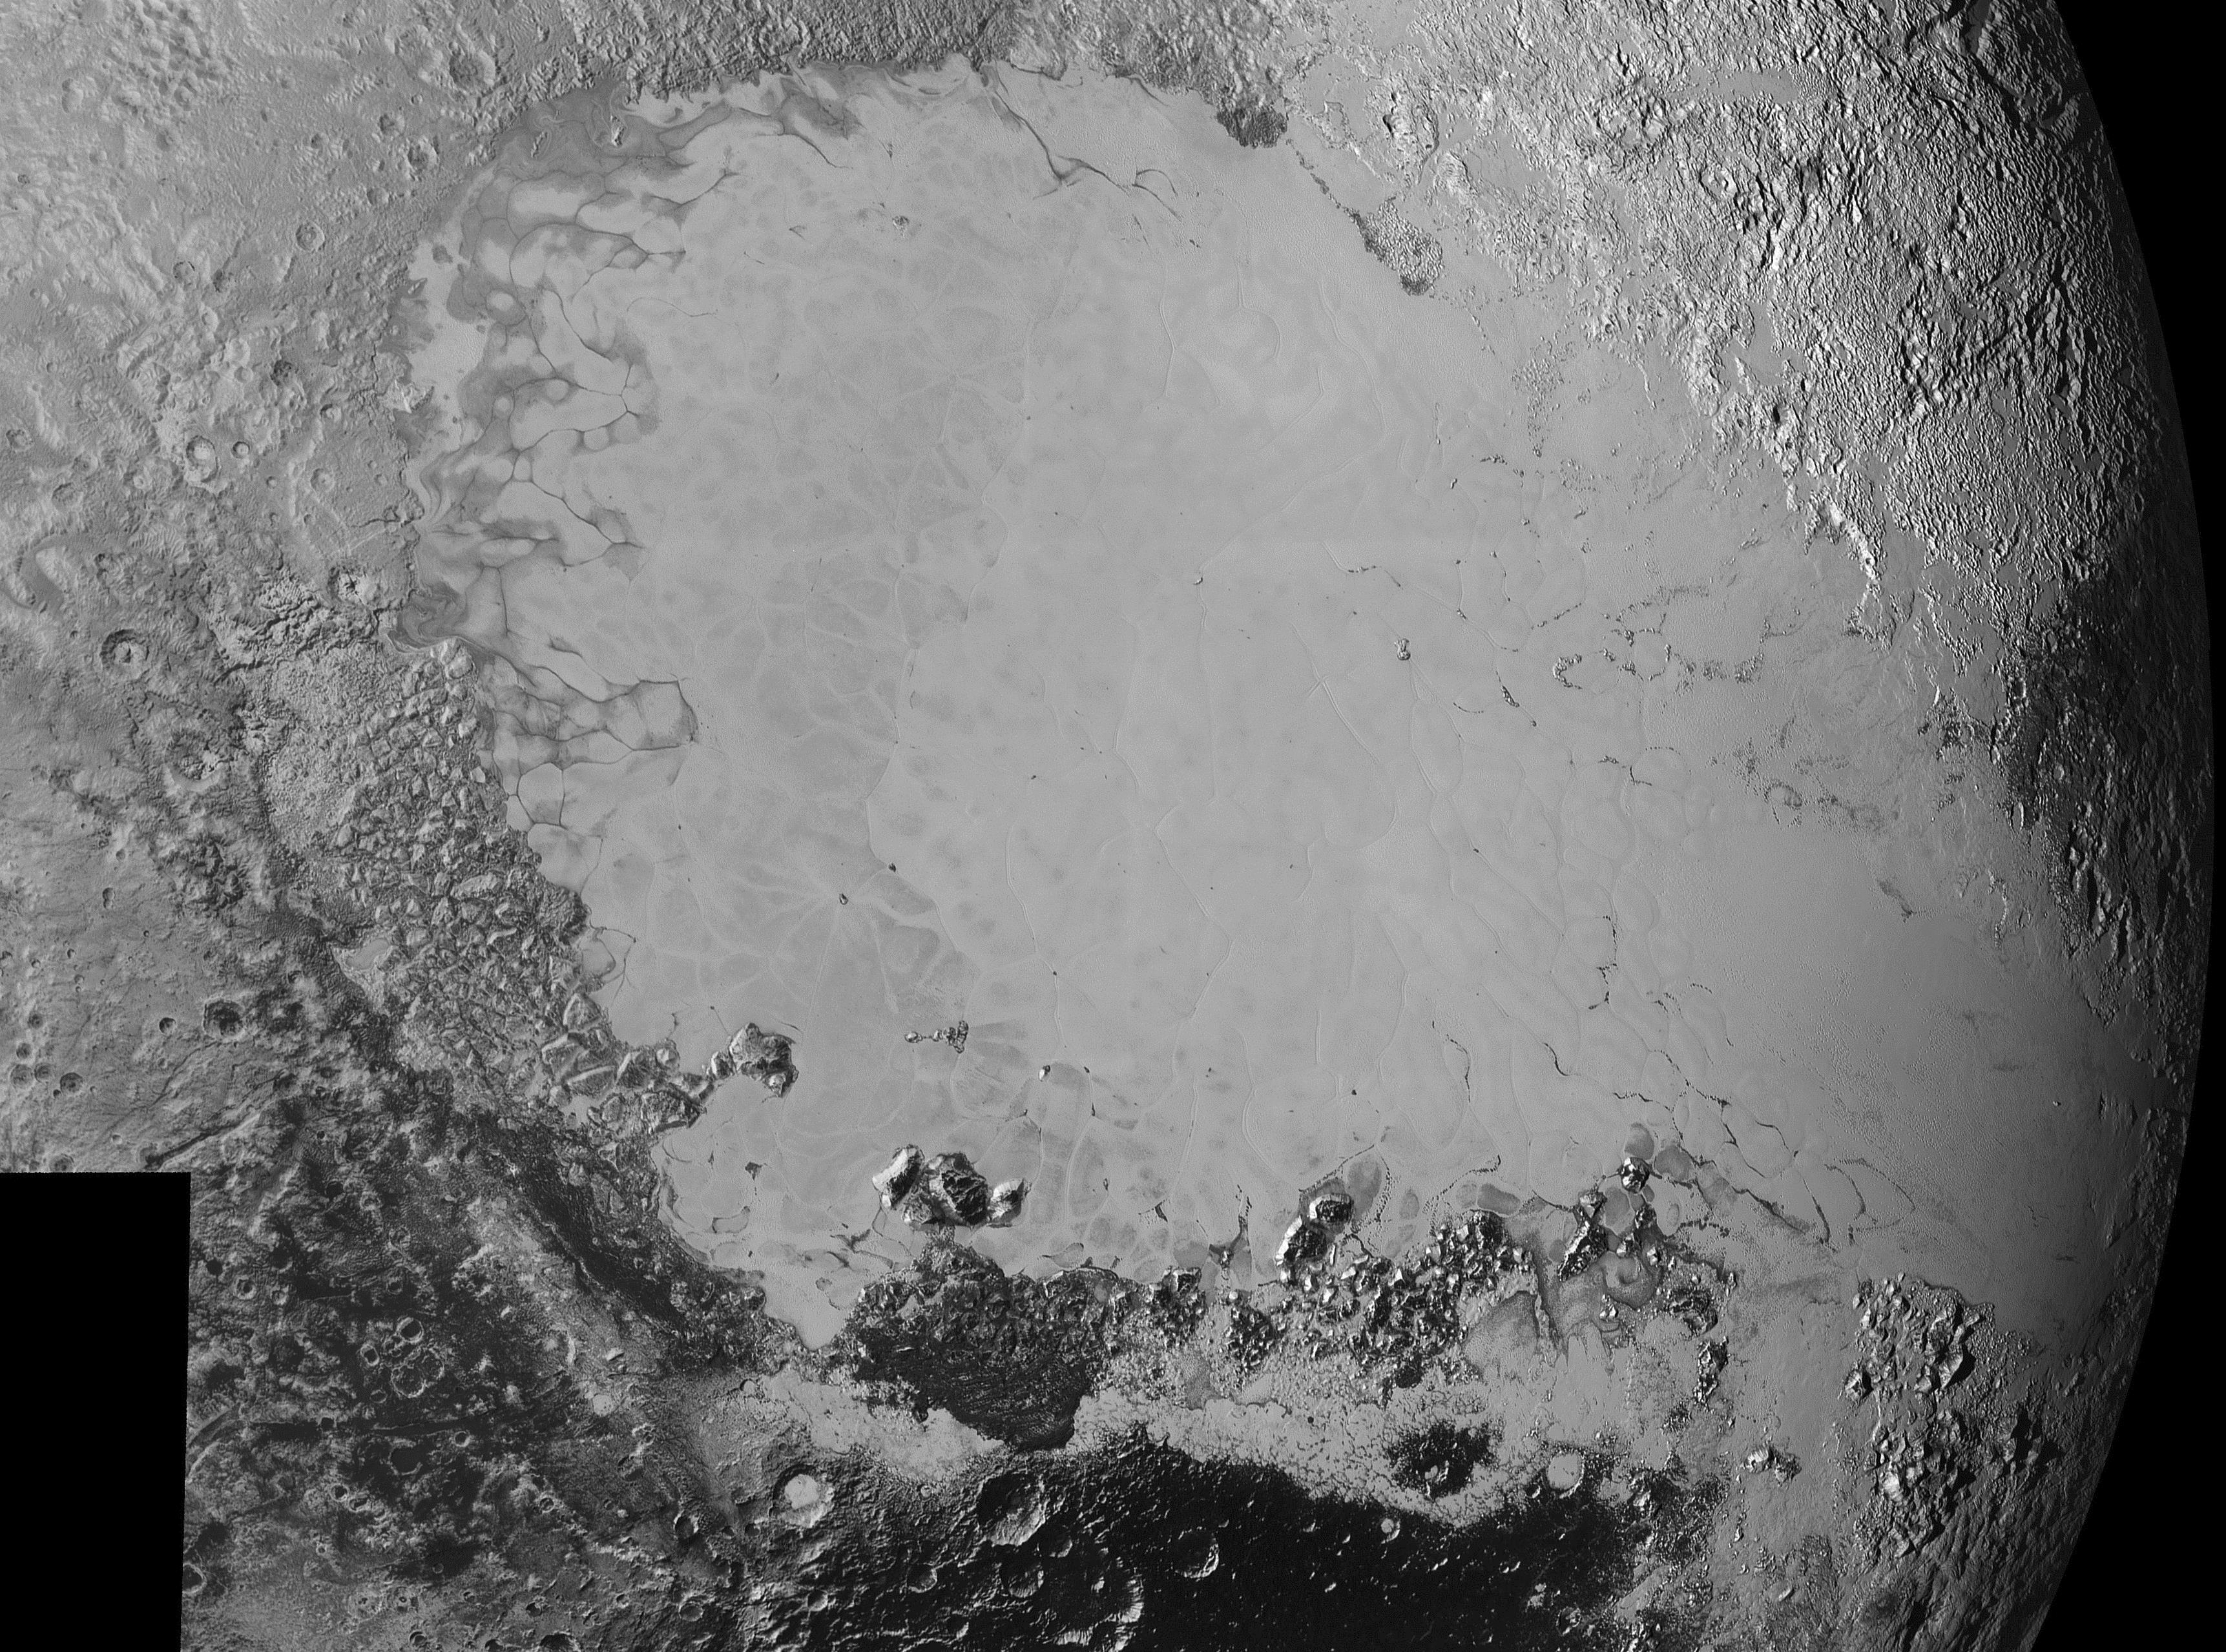

Surface Variety

Mosaic of high-resolution images of Pluto, sent back from NASA’s New Horizons spacecraft from Sept. 5 to 7, 2015. The image is dominated by the informally-named icy plain Sputnik Planum, the smooth, bright region across the center. This image also features a tremendous variety of other landscapes surrounding Sputnik. The smallest visible features are 0.5 miles (0.8 kilometers) in size, and the mosaic covers a region roughly 1,000 miles (1600 kilometers) wide. The image was taken as New Horizons flew past Pluto on July 14, 2015, from a distance of 50,000 miles (80,000 kilometers).

The Johns Hopkins University Applied Physics Laboratory in Laurel, Maryland, designed, built, and operates the New Horizons spacecraft, and manages the mission for NASA’s Science Mission Directorate. The Southwest Research Institute, based in San Antonio, leads the science team, payload operations and encounter science planning. New Horizons is part of the New Frontiers Program managed by NASA’s Marshall Space Flight Center in Huntsville, Alabama.

Credit: NASA/Johns Hopkins University Applied Physics Laboratory/Southwest Research Institute